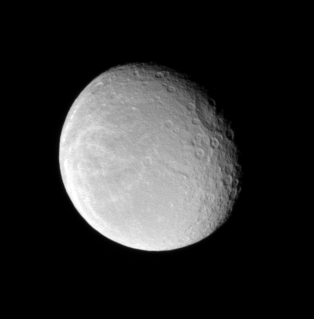

Wisp-covered Rhea

Wispy markings on Rhea reach across the moon’s icy surface. The Tirawa impact basin is seen straddling the terminator at upper right. The crater is about 360 kilometers (220 miles) across.

This view looks toward the anti-Saturn side of Rhea (1,528 kilometers, or 949 miles across). North is up.

The image was taken in visible light with the Cassini spacecraft narrow-angle camera on Nov. 29, 2007. The view was obtained at a distance of approximately 1.3 million kilometers (800,000 miles) from Rhea and at a Sun-Rhea-spacecraft, or phase, angle of 37 degrees. Image scale is 8 kilometers (5 miles) per pixel.

The Cassini-Huygens mission is a cooperative project of NASA, the European Space Agency and the Italian Space Agency. The Jet Propulsion Laboratory, a division of the California Institute of Technology in Pasadena, manages the mission for NASA’s Science Mission Directorate, Washington, D.C. The Cassini orbiter and its two onboard cameras were designed, developed and assembled at JPL. The imaging operations center is based at the Space Science Institute in Boulder, Colo.

Credit: NASA/JPL/Space Science Institute